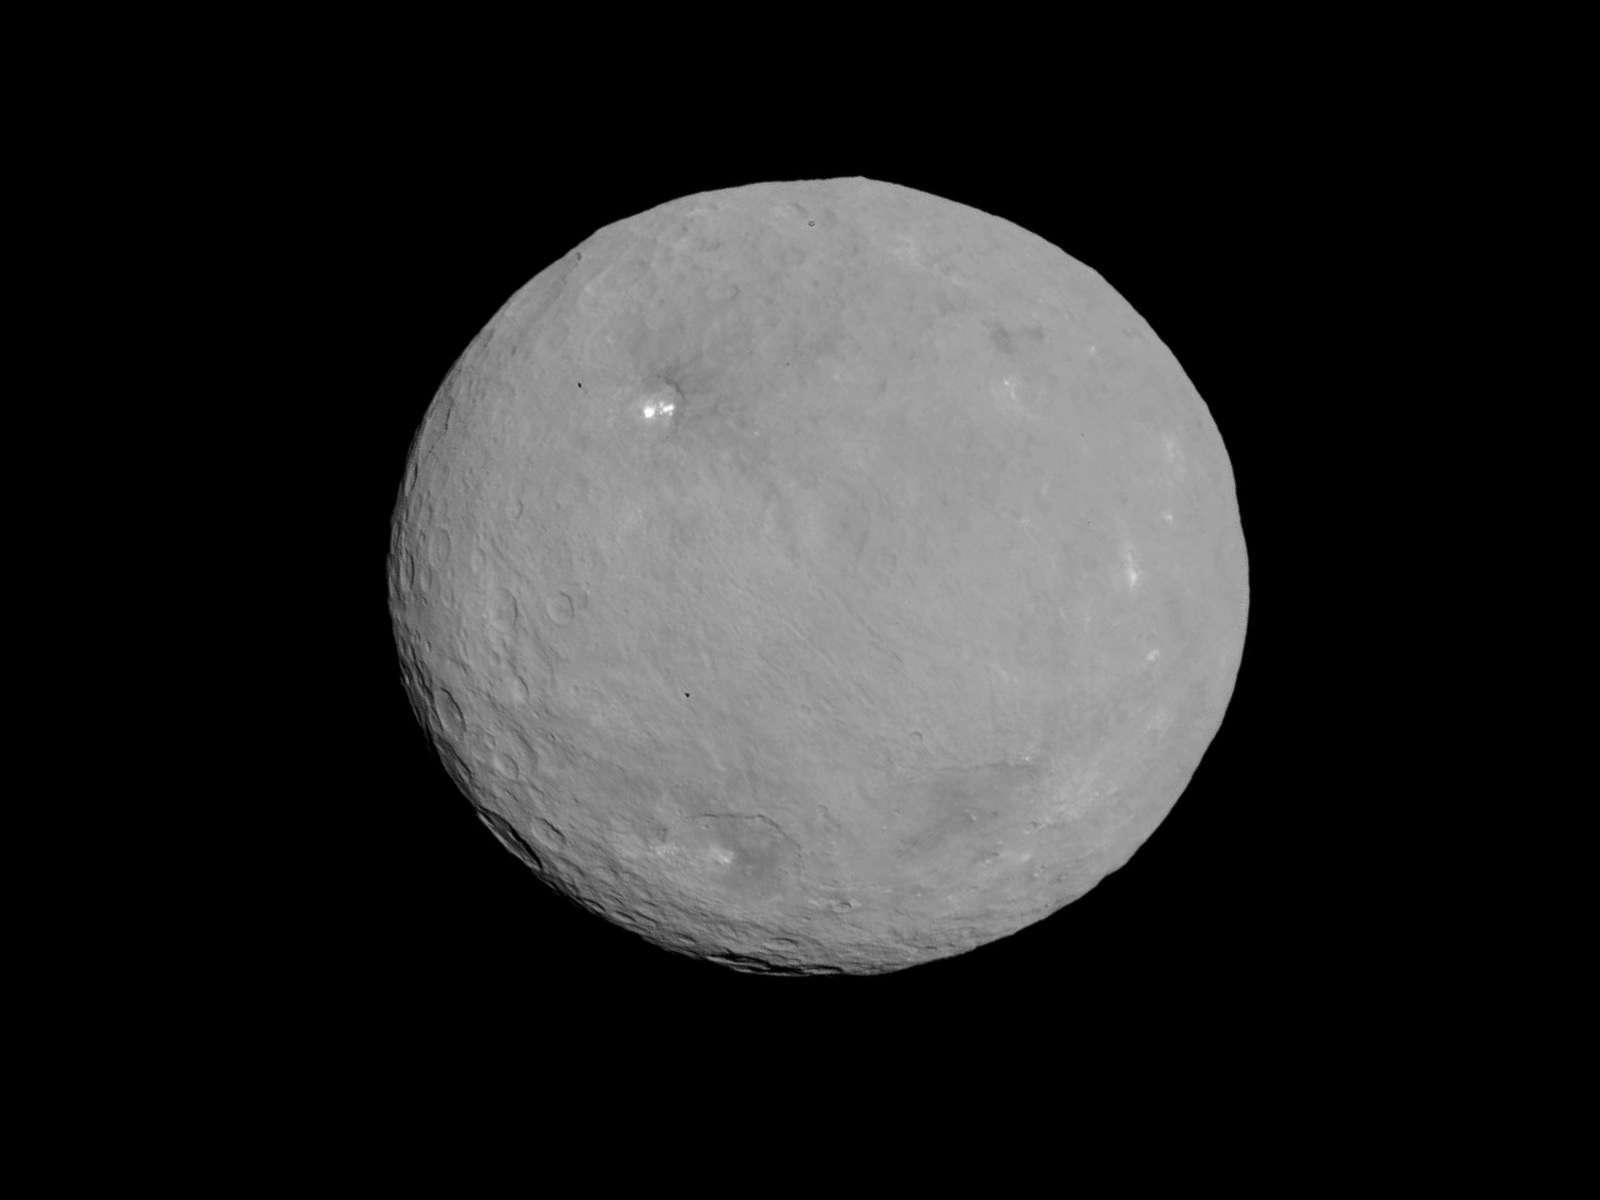

Dawn RC3 Image 19

This image of Ceres is part of a sequence taken by NASA’s Dawn spacecraft on May 5 and 6, 2015, from a distance of 8,400 miles (13,600 kilometers).

Dawn’s mission is managed by JPL for NASA’s Science Mission Directorate in Washington. Dawn is a project of the directorate’s Discovery Program, managed by NASA’s Marshall Space Flight Center in Huntsville, Alabama. UCLA is responsible for overall Dawn mission science. Orbital ATK, Inc., in Dulles, Virginia, designed and built the spacecraft. The German Aerospace Center, the Max Planck Institute for Solar System Research, the Italian Space Agency and the Italian National Astrophysical Institute are international partners on the mission team.

Credit: NASA/JPL-Caltech/UCLA/MPS/DLR/IDA